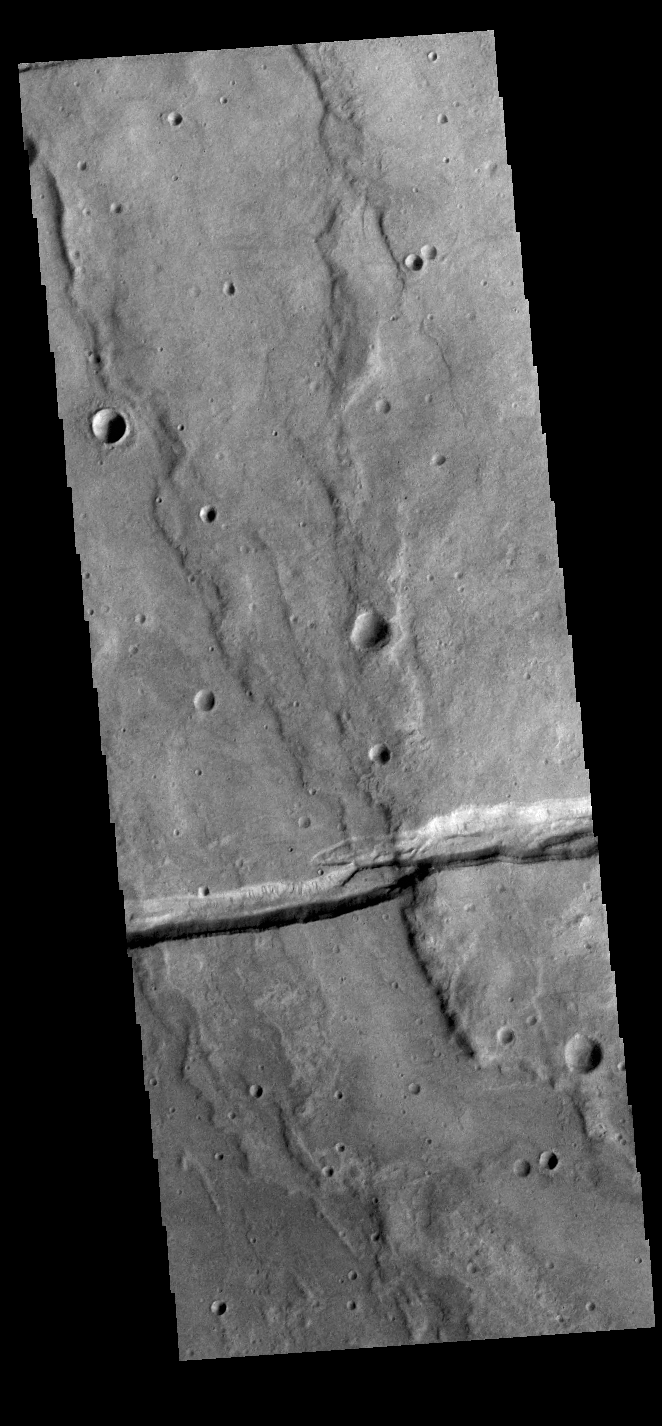

Sirenum Fossae

The linear depression in this VIS image is part of Sirenum Fossae. Depressions of this type are called graben, which form by the down drop of material between two parallel faults. The faults are caused by tectonic stresses in the region. The Sirenum Fossae graben are 2735km (1700 miles) long.

Credit: NASA/JPL-Caltech/ASU